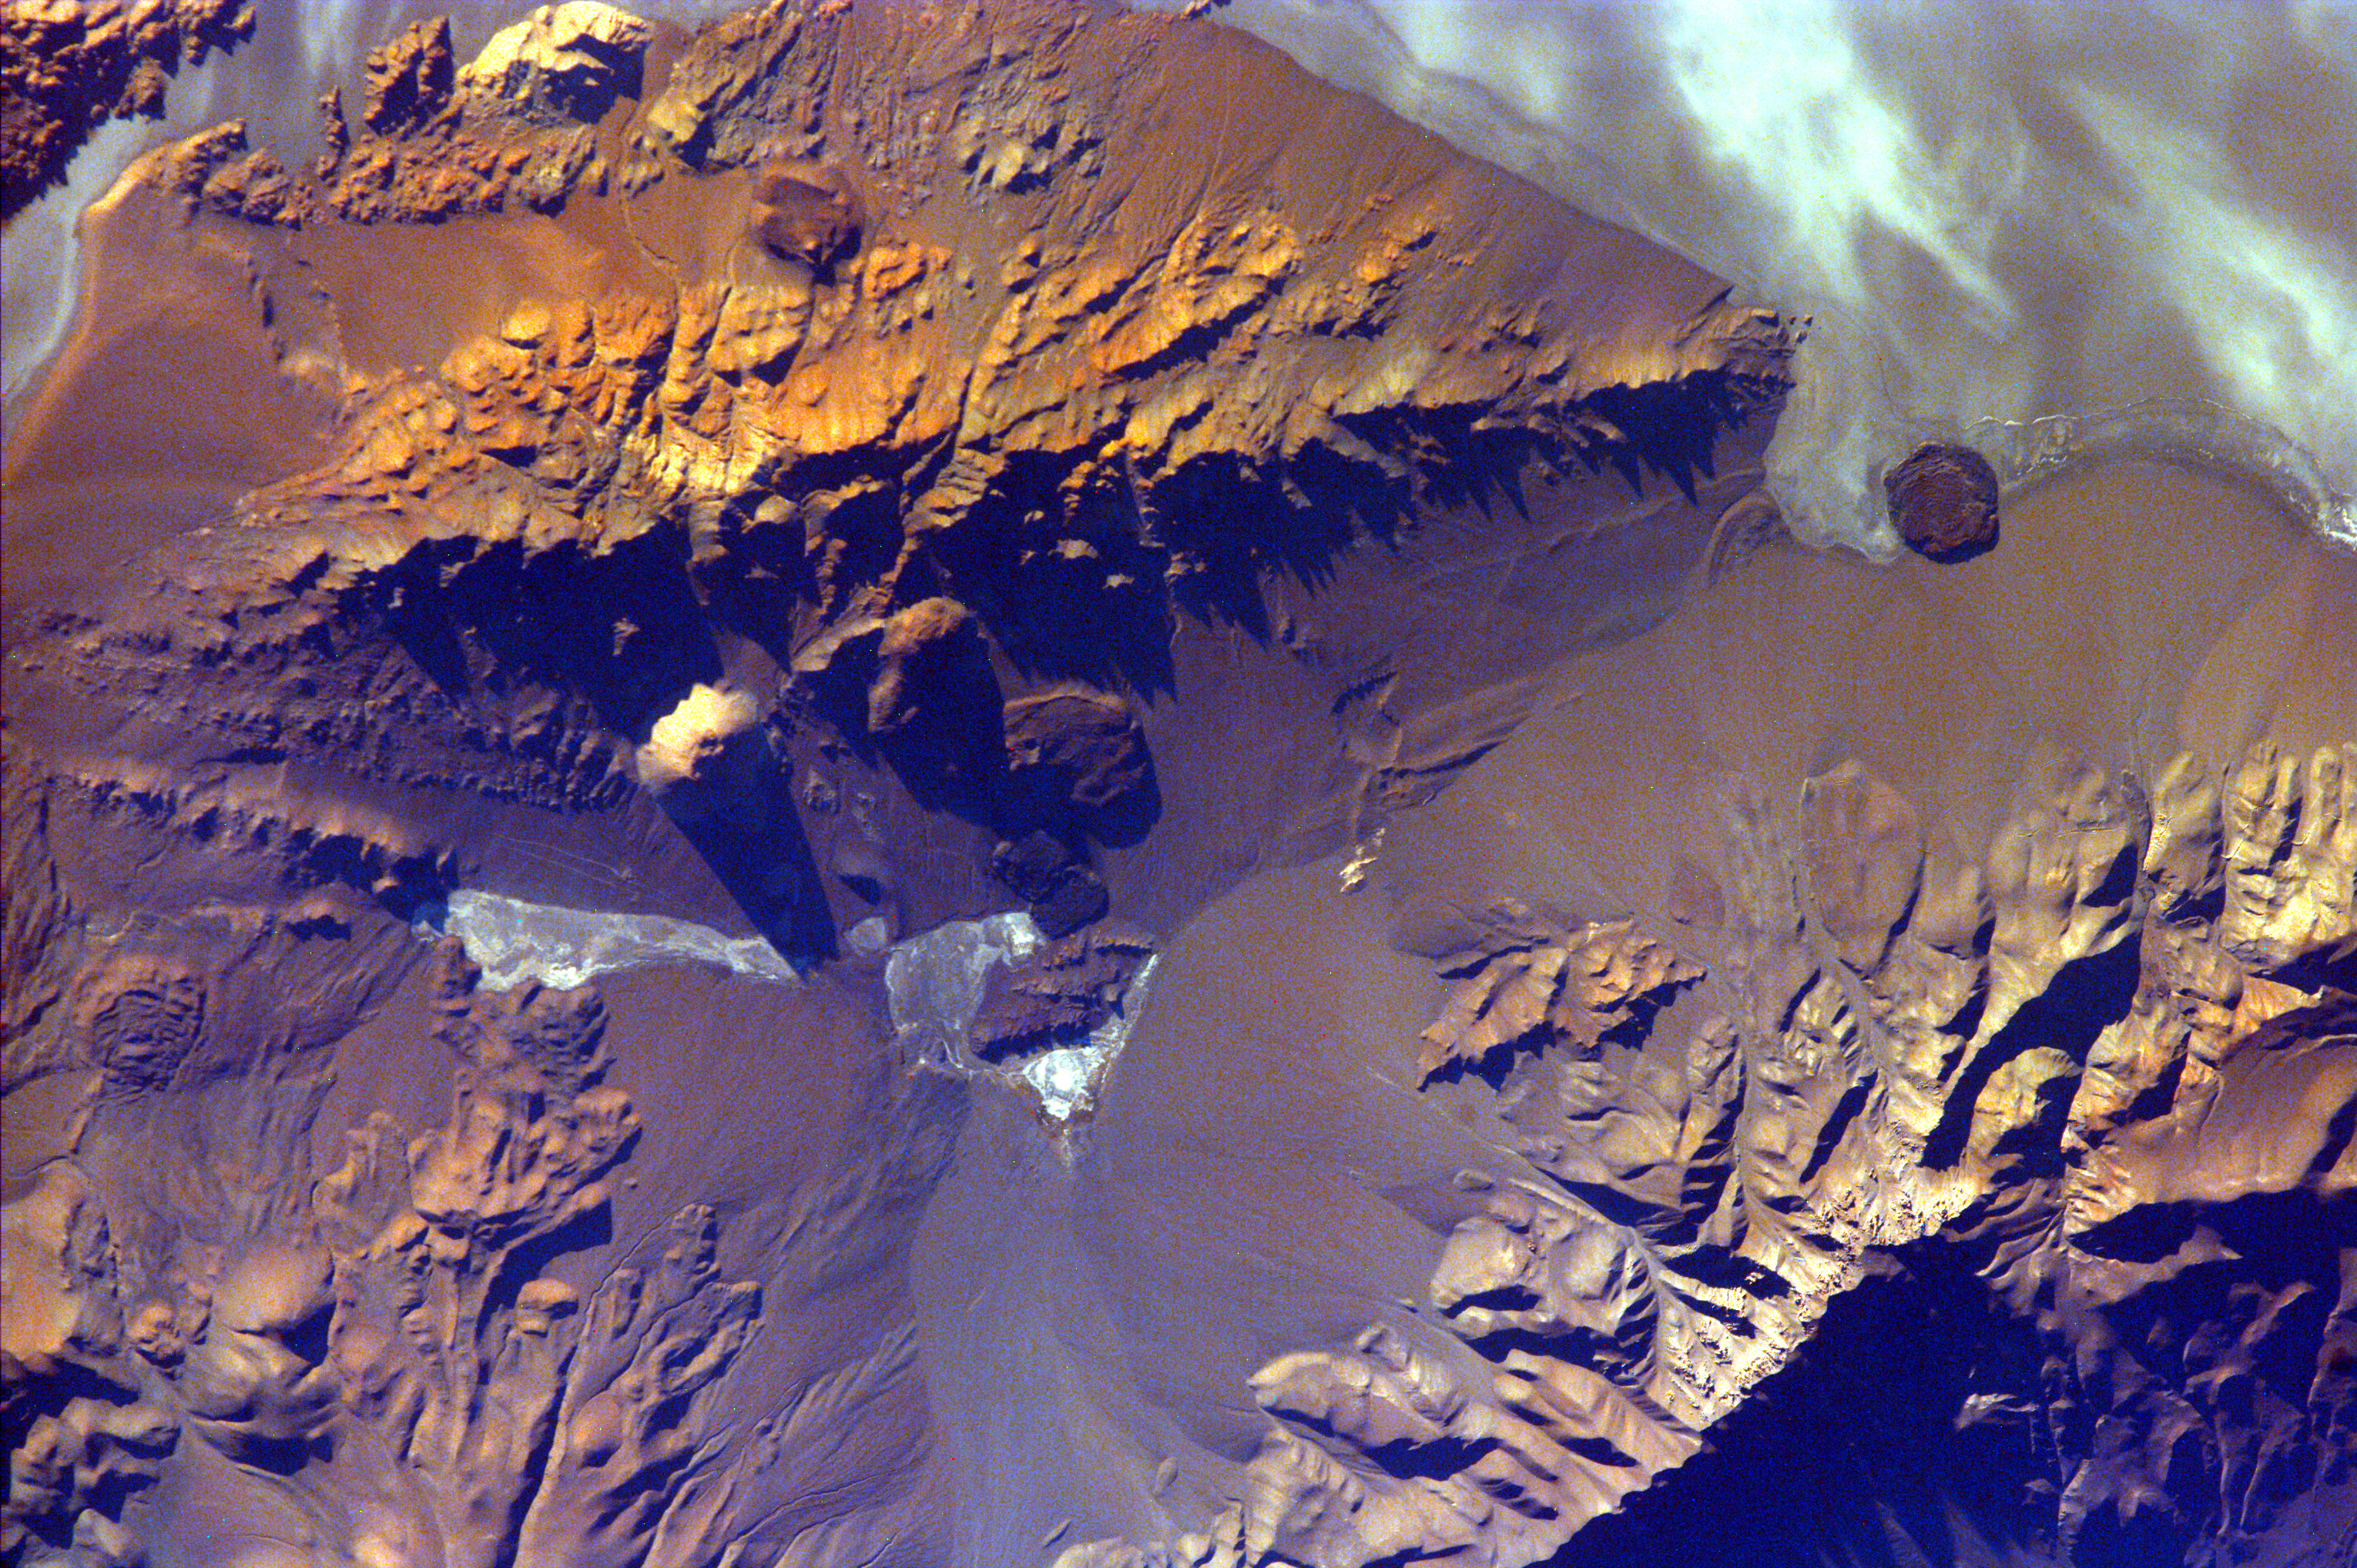

Aracar Volcano, Andes Mountains, Argentina near Chile Border

The Andes Mountains are part of the Southern Cordillera formed from subduction zone volcanism at the convergent boundary of the Nazca plate and the South American plate. Aracar volcano (summit elev. 6,082 m) is one of many volcanoes in the Andes Range. It is a steep-sided stratovolcano with a youthful-looking summit crater 1-1.5 km in diameter. It is located just east of the Argentina-Chile border. Well-preserved lava flows are found at its base. Prior to a report of ash columns from the summit in 1993, the volcano was not known to be active and very little is known of the volcano’s age and history.

The large whitish features are very common in the arid Andes; they are called salars. The term salar is used exclusively of the saltwater wetlands of the Puna (high Andes) and can describe not only salt lakes but also temporary marshes, shallow lakes and lagoons, or simply salt crust. The nearby Salar del Hombre Muerto is being put into mineral production. The endeavor is expected to become one of Argentina’s biggest mines, producing up to 20,000 tons of lithium carbonate and lithium chloride per year, to be extracted by pumping from the area’s lithium-rich saltbeds.

This image was taken from the Space Shuttle on February 20, 2000.

Photojournal note:
EarthKAM was formerly known as KidSat.

Credit: NASA/JPL/UCSD/JSC